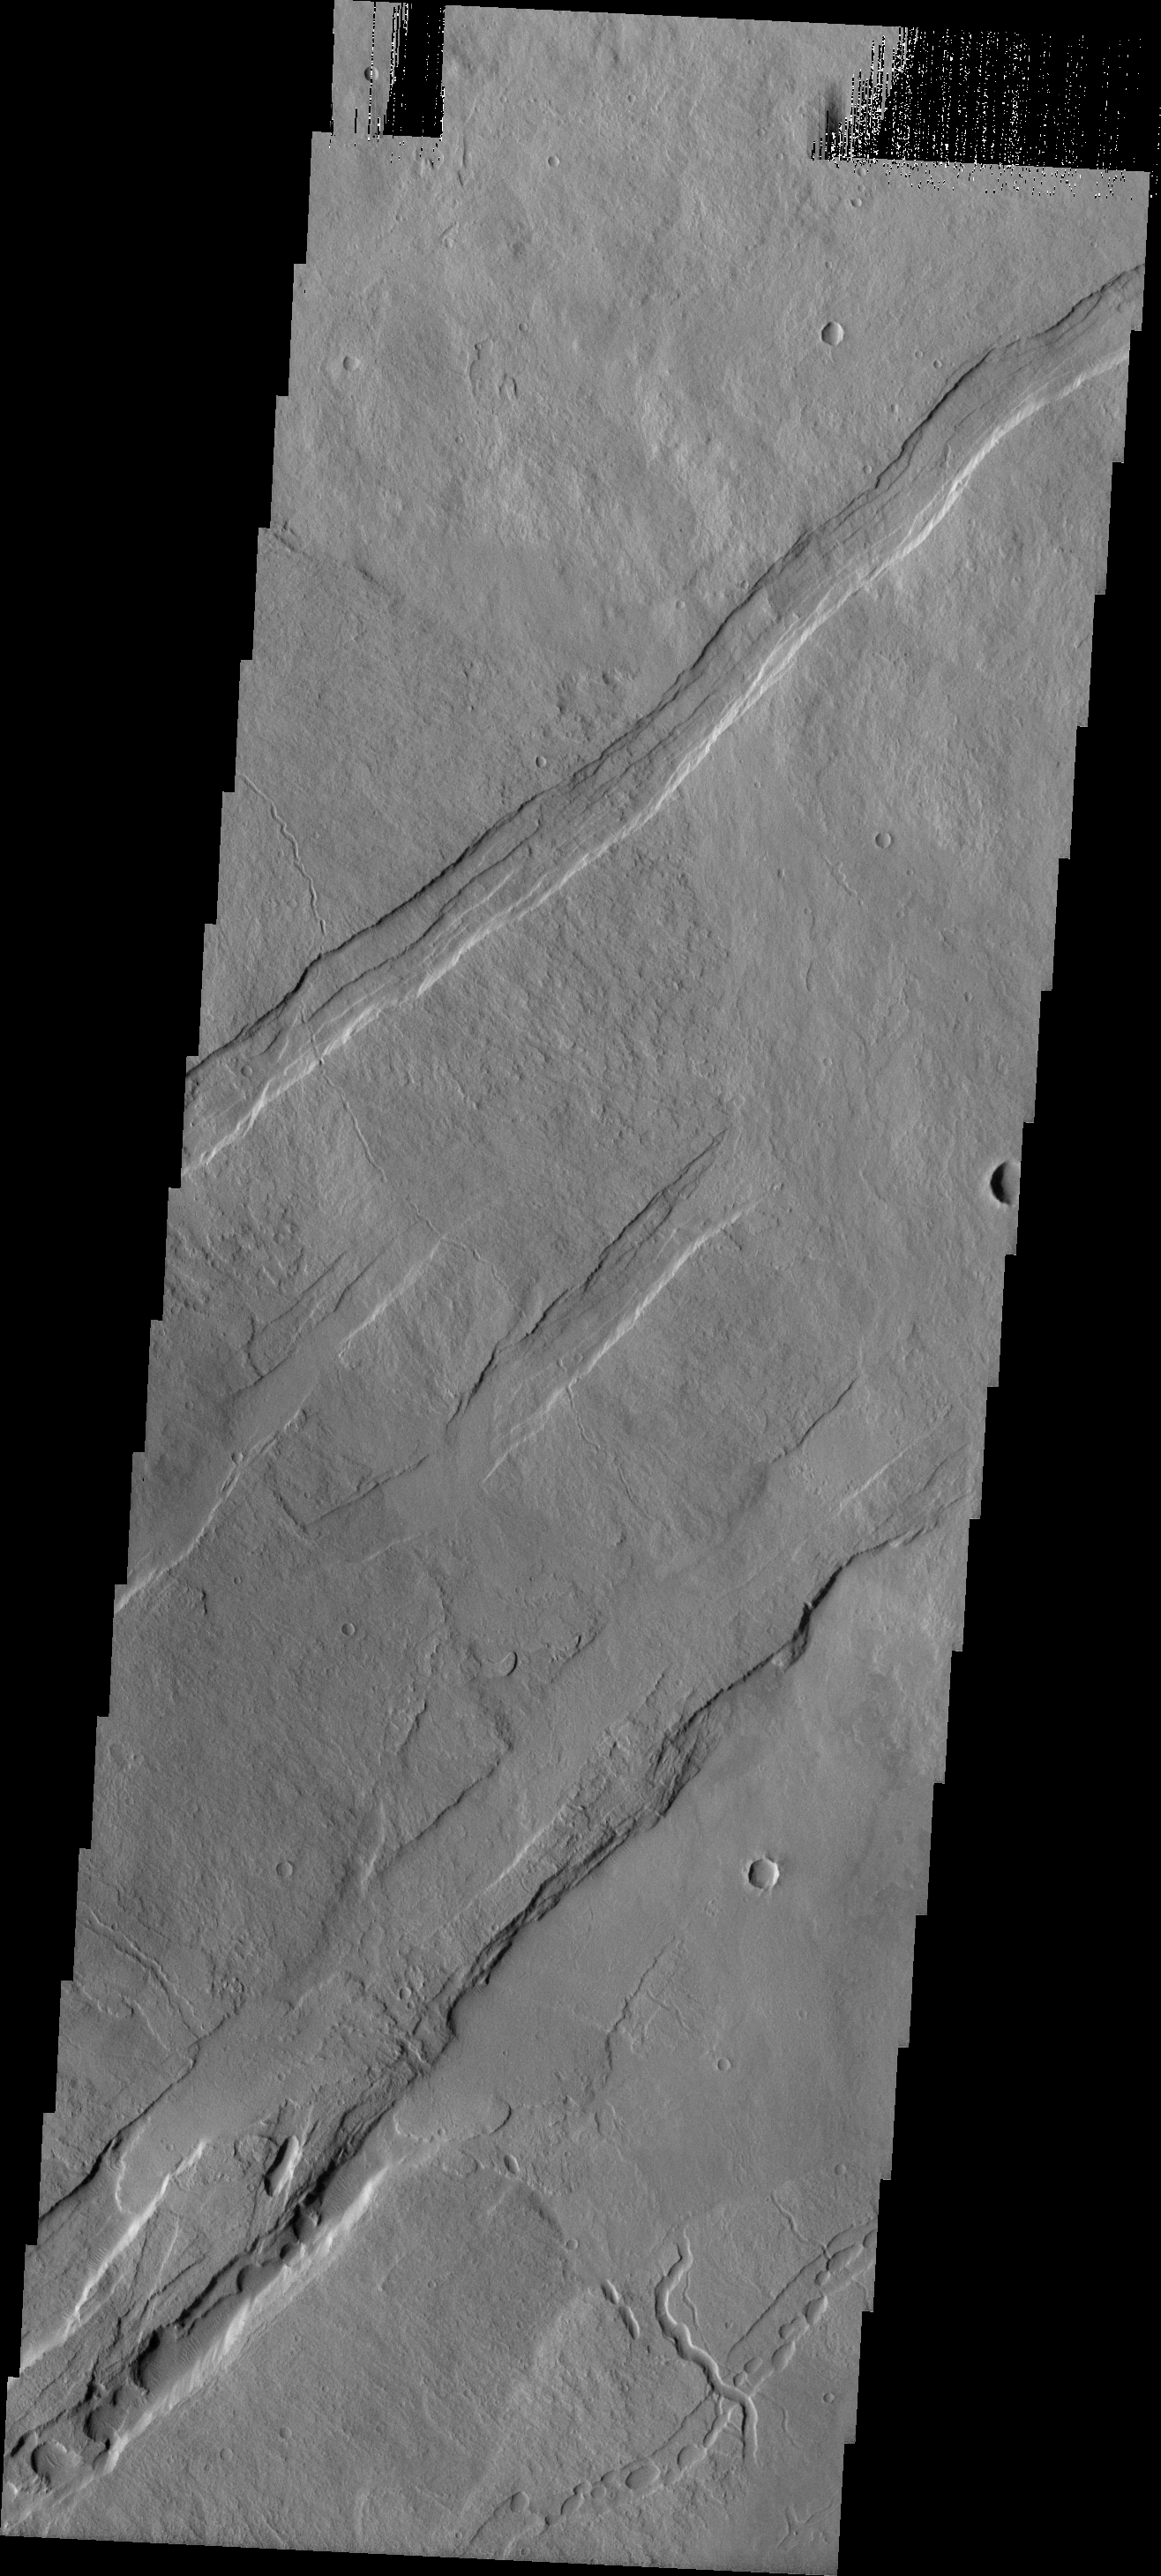

Oti Fossae

These parallel graben [paired faults with a central downdropped block] are located the northeastern flank of Arsia Mons. The graben are aligned with the NE/SW trend of the three Tharsis volcanoes.

Image information: VIS instrument. Latitude -8.1N, Longitude 243.8E. 18 meter/pixel resolution.

Please see the THEMIS Data Citation Note for details on crediting THEMIS images.

Note: this THEMIS visual image has not been radiometrically nor geometrically calibrated for this preliminary release. An empirical correction has been performed to remove instrumental effects. A linear shift has been applied in the cross-track and down-track direction to approximate spacecraft and planetary motion. Fully calibrated and geometrically projected images will be released through the Planetary Data System in accordance with Project policies at a later time.

NASA’s Jet Propulsion Laboratory manages the 2001 Mars Odyssey mission for NASA’s Office of Space Science, Washington, D.C. The Thermal Emission Imaging System (THEMIS) was developed by Arizona State University, Tempe, in collaboration with Raytheon Santa Barbara Remote Sensing. The THEMIS investigation is led by Dr. Philip Christensen at Arizona State University. Lockheed Martin Astronautics, Denver, is the prime contractor for the Odyssey project, and developed and built the orbiter. Mission operations are conducted jointly from Lockheed Martin and from JPL, a division of the California Institute of Technology in Pasadena.

Credit: NASA/JPL/ASU